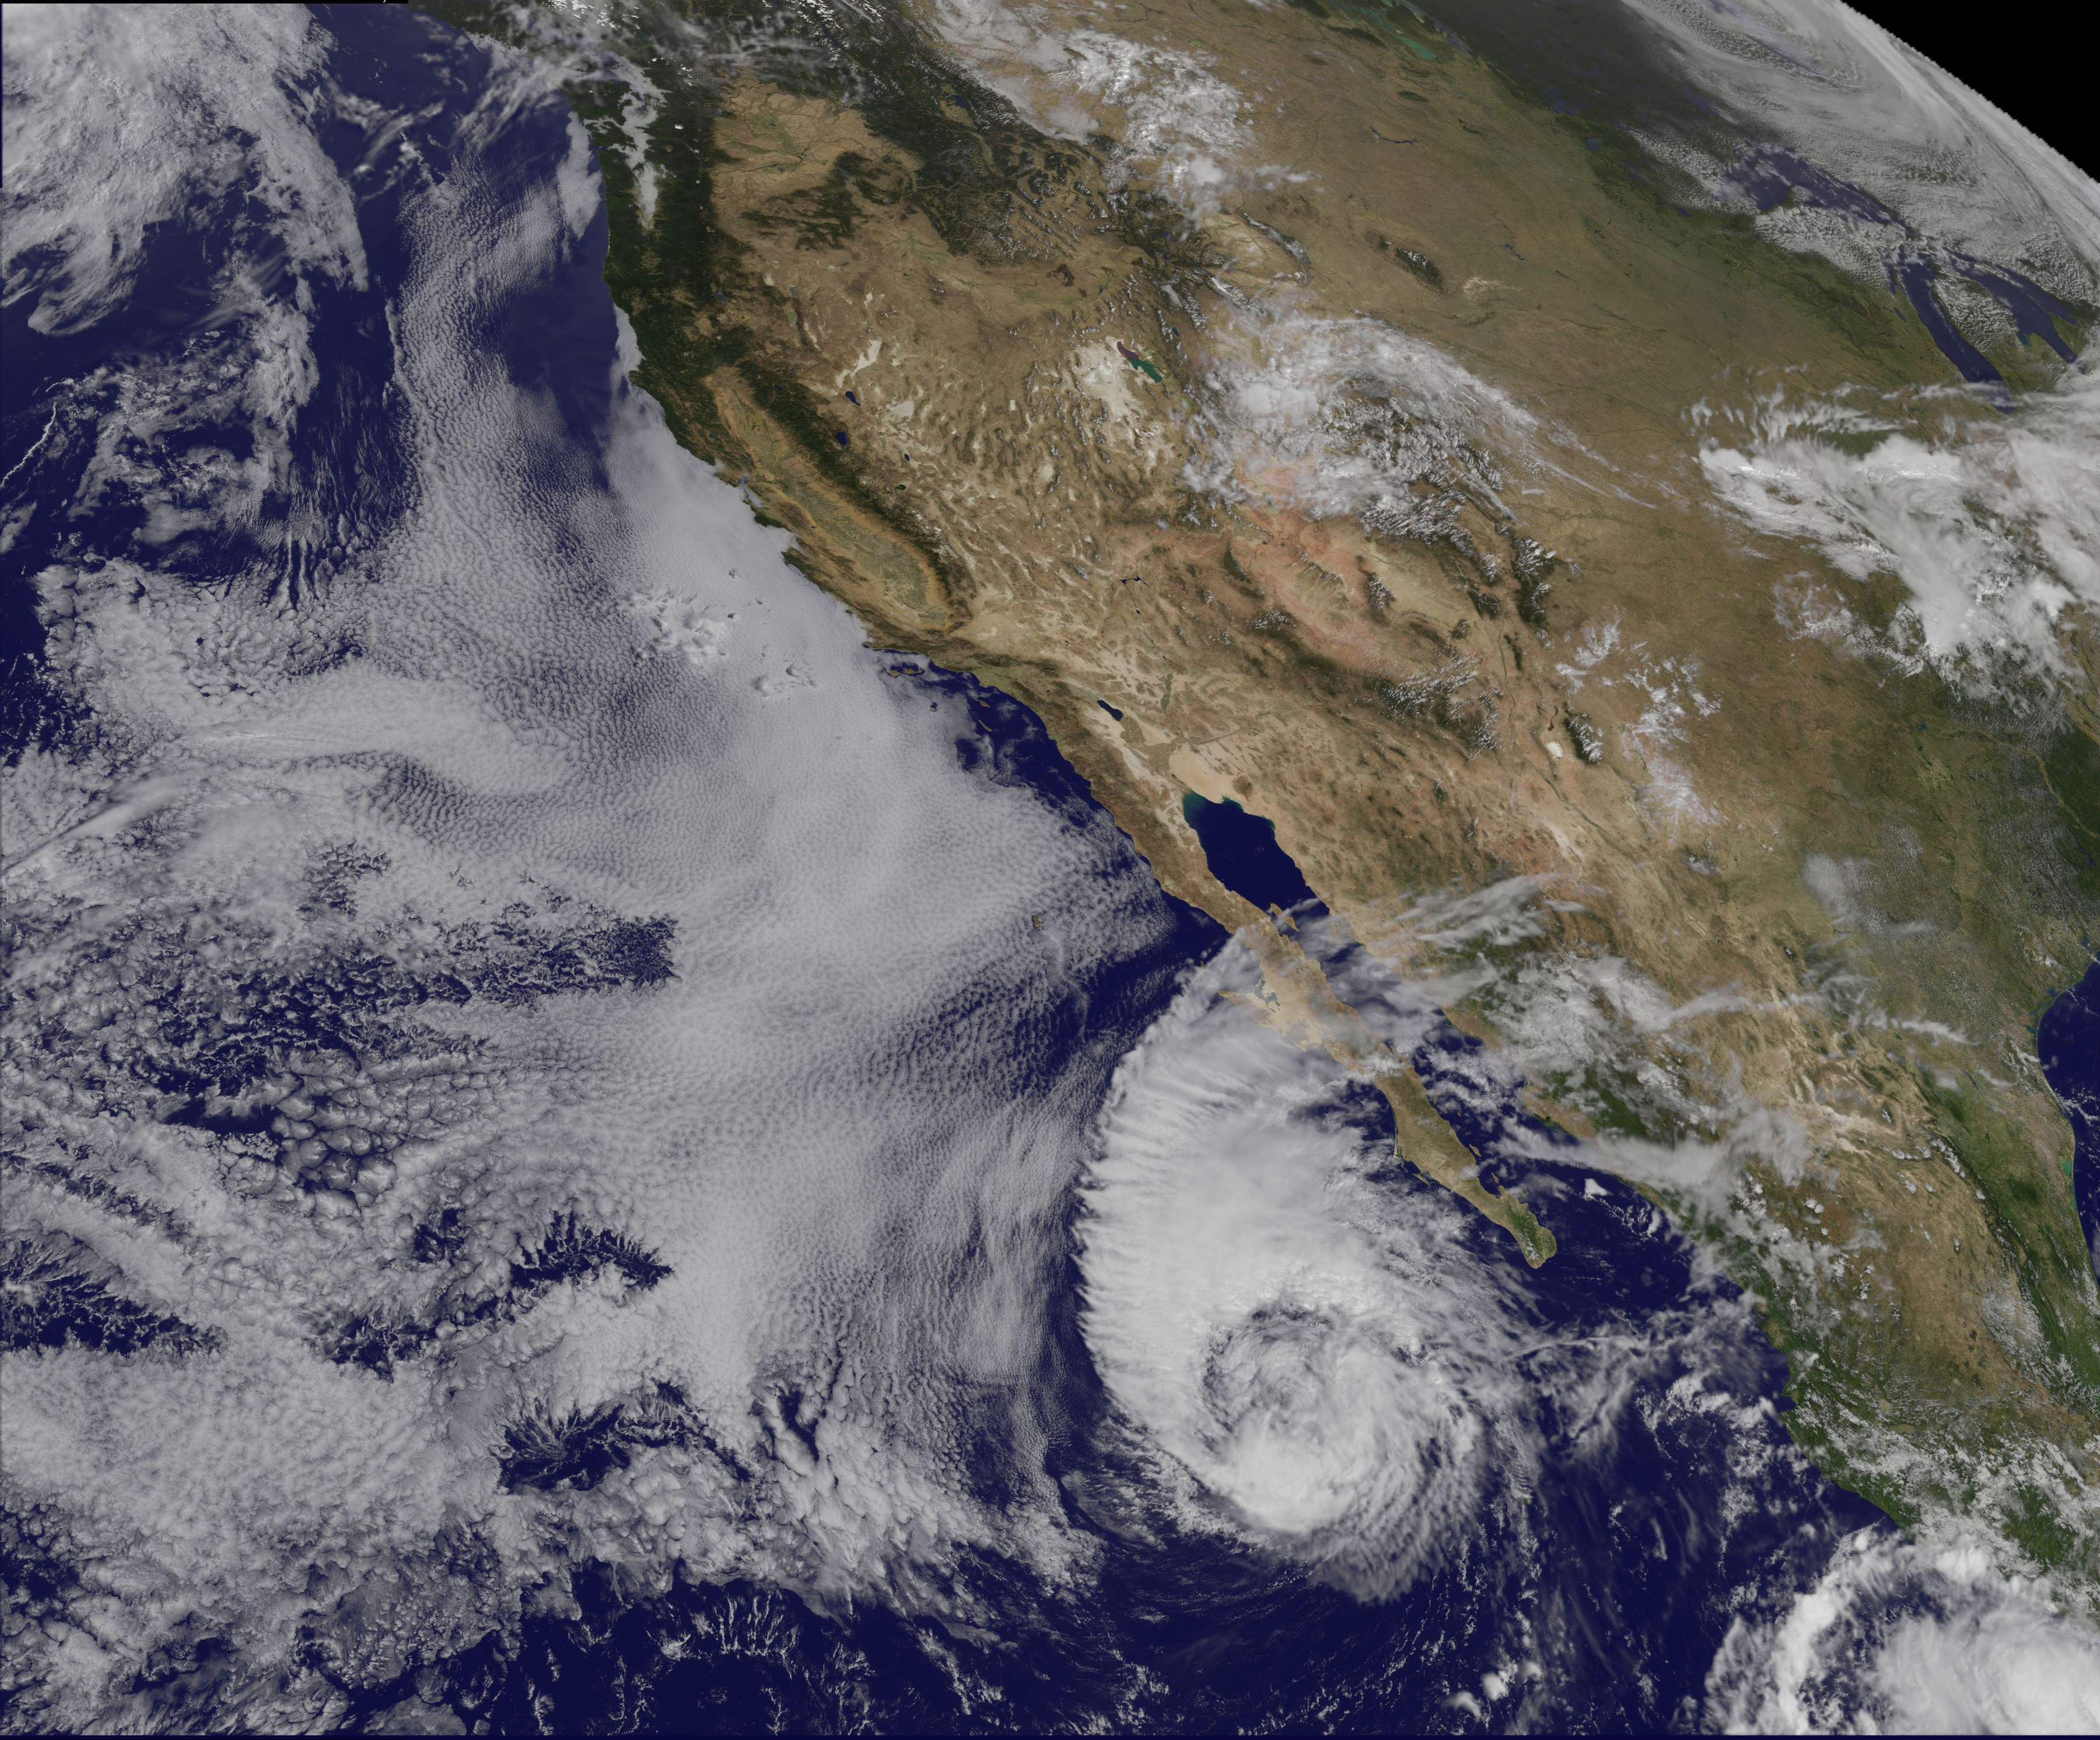

Satellite Sees Miriam Weaken to a Tropical Storm

This visible image of Tropical Storm Miriam was captured by NOAA's GOES-15 satellite on Sept. 26, 2012 at 10:45 a.m. EDT off the coast of Baja California. The strongest thunderstorms were in a large band of thunderstorms north and northwest of the center. Miriam is banked to the north and west by an extensive field of stratocumulus clouds. ---- Once a powerful hurricane, Miriam is now a tropical storm off the coast of Baja California, Mexico. Tropical Storm Miriam was seen in the Eastern Pacific Ocean by NOAA's GOES-15 satellite, and the visible image revealed that the strongest part of the storm was north and west of the center. NOAA's GOES-15 satellite sits in a fixed position over the western U.S. that allows it to monitor the Eastern Pacific Ocean and it captured a visible image of Tropical Storm Miriam on Sept. 26, 2012 at 10:45 a.m. EDT off the coast of Baja California. The strongest thunderstorms were north and northwest of the center in a large band, wrapping around the center of the tropical storm. Miriam is banked to the north and west by an extensive field of stratocumulus clouds Wind shear is taking its toll on Miriam. The National Hurricane Center noted there is an increasing "separation between the low- to mid-level centers of the storm (think of the storm as having multiple layers) due to 20-25 knots of southwesterly shear associated with a shortwave trough (elongated area of low pressure) rotating around the northwestern side of the storm. At 11 a.m. EDT on Sept. 26, Tropical Storm Miriam had maximum sustained winds near 65 mph (100 kph), dropping from 70 mph (100 kmh) just six hours before. It was located about 425 miles (680 km) west-southwest of the southern tip of Baja California Miriam was moving slowly at 6 mph (9 kmh) to the north-northwest and away from the coast. Miriam's minimum central pressure was near 992 millibars. A Miriam continues to pull away from Baja California, rough ocean swells will keep affecting the south and west coasts today, Sept. 26, and tomorrow, Sept. 27. By Sept. 28, Friday, the ocean swells will gradually begin to subside. Miriam is moving into a region where wind shear is forecast to increase and sea surface temperatures will fall. Those are two factors that will contribute to the weakening of the tropical storm over the next several days. Rob Gutro NASA's Goddard Space Flight Center Image: NASA GOES Project

Credit: NASA/NOAA GOES Project